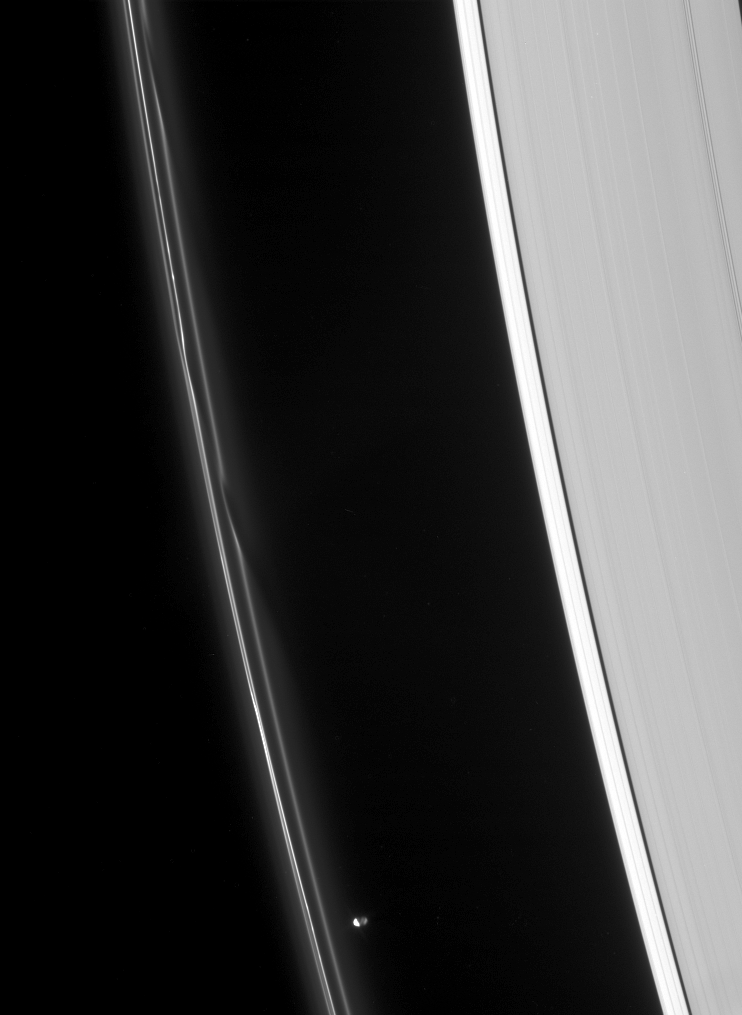

Ahead of the Pack

Prometheus speeds ahead of two dark gores in the F ring’s inner edge. The ring’s bright core swerves and twirls in its wake.

Prometheus (102 kilometers, or 63 miles across) is partly lit, at right, by reflected light from Saturn.

This view looks toward the unilluminated side of the rings from about 54 degrees above the ringplane.

The image was taken in visible light with the Cassini spacecraft narrow-angle camera on March 17, 2007 at a distance of approximately 1.8 million kilometers (1.1 miles) from Prometheus and at a Sun-Prometheus-spacecraft, or phase, angle of 107 degrees. Image scale is 11 kilometers (7 miles) per pixel.

The Cassini-Huygens mission is a cooperative project of NASA, the European Space Agency and the Italian Space Agency. The Jet Propulsion Laboratory, a division of the California Institute of Technology in Pasadena, manages the mission for NASA’s Science Mission Directorate, Washington, D.C. The Cassini orbiter and its two onboard cameras were designed, developed and assembled at JPL. The imaging operations center is based at the Space Science Institute in Boulder, Colo.

Credit: NASA/JPL/Space Science Institute